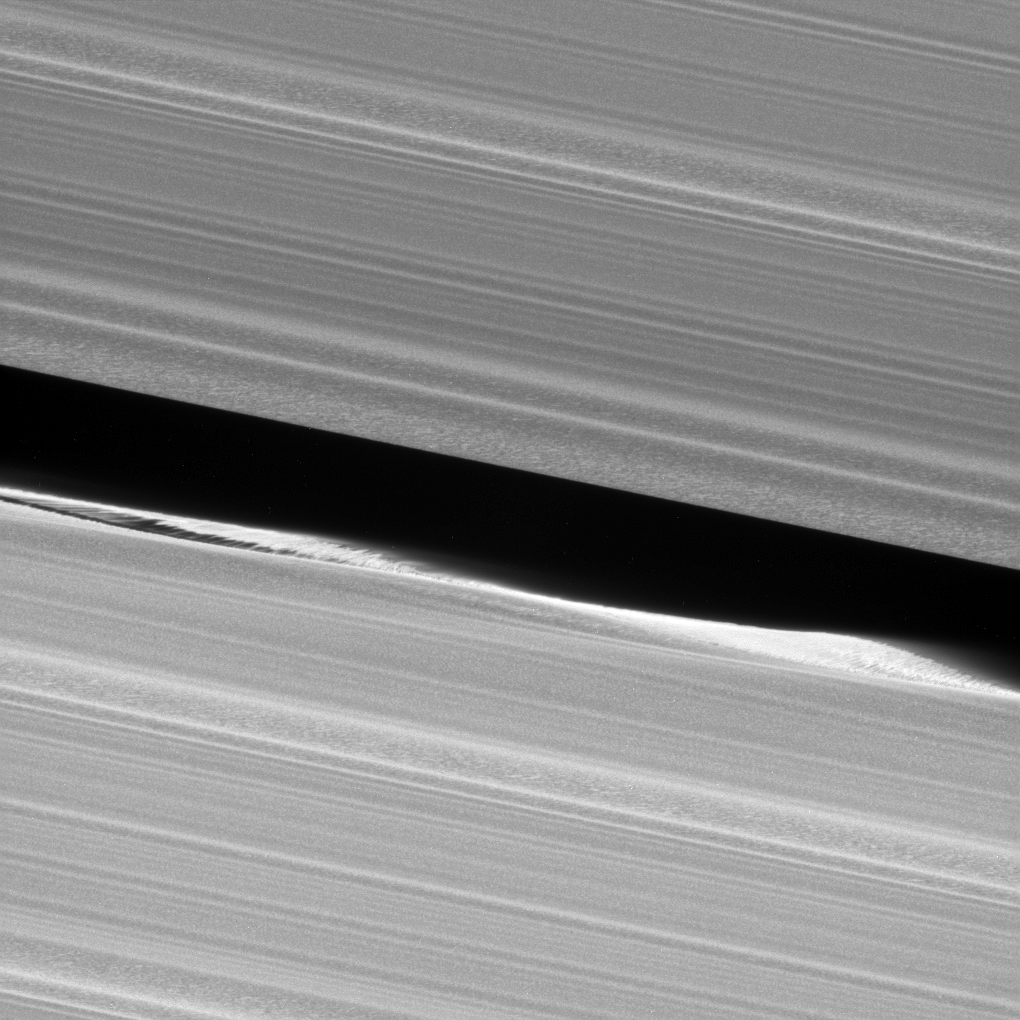

Waving Goodbye

Before NASA’s Cassini entered its Grand Finale orbits, it acquired unprecedented views of the outer edges of the main ring system. For example, this close-up view of the Keeler Gap, which is near the outer edge of Saturn’s main rings, shows in great detail just how much the moon Daphnis affects the edges of the gap.

This image was part of a mosaic that included Daphnis (PIA17212).

Daphnis creates waves in the edges of the gap through its gravitational influence. Some clumping of ring particles can be seen in the perturbed edge, similar to what was seen on the edges of the Encke Gap back when Cassini arrived at Saturn in 2004.

This view looks toward the sunlit side of the rings from about 3 degrees above the ring plane. The view was acquired at a distance of approximately 18,000 miles (30,000 kilometers) from Daphnis and at a Sun-Daphnis-spacecraft, or phase, angle of 69 degrees. Image scale is 581 feet (177 meters) per pixel. The image was taken in visible light with the Cassini spacecraft narrow-angle camera on Jan. 16, 2017.

The Cassini mission is a cooperative project of NASA, ESA (the European Space Agency) and the Italian Space Agency. The Jet Propulsion Laboratory, a division of the California Institute of Technology in Pasadena, manages the mission for NASA’s Science Mission Directorate, Washington. The Cassini orbiter and its two onboard cameras were designed, developed and assembled at JPL. The imaging operations center is based at the Space Science Institute in Boulder, Colorado.

Credit: NASA/JPL-Caltech/Space Science Institute